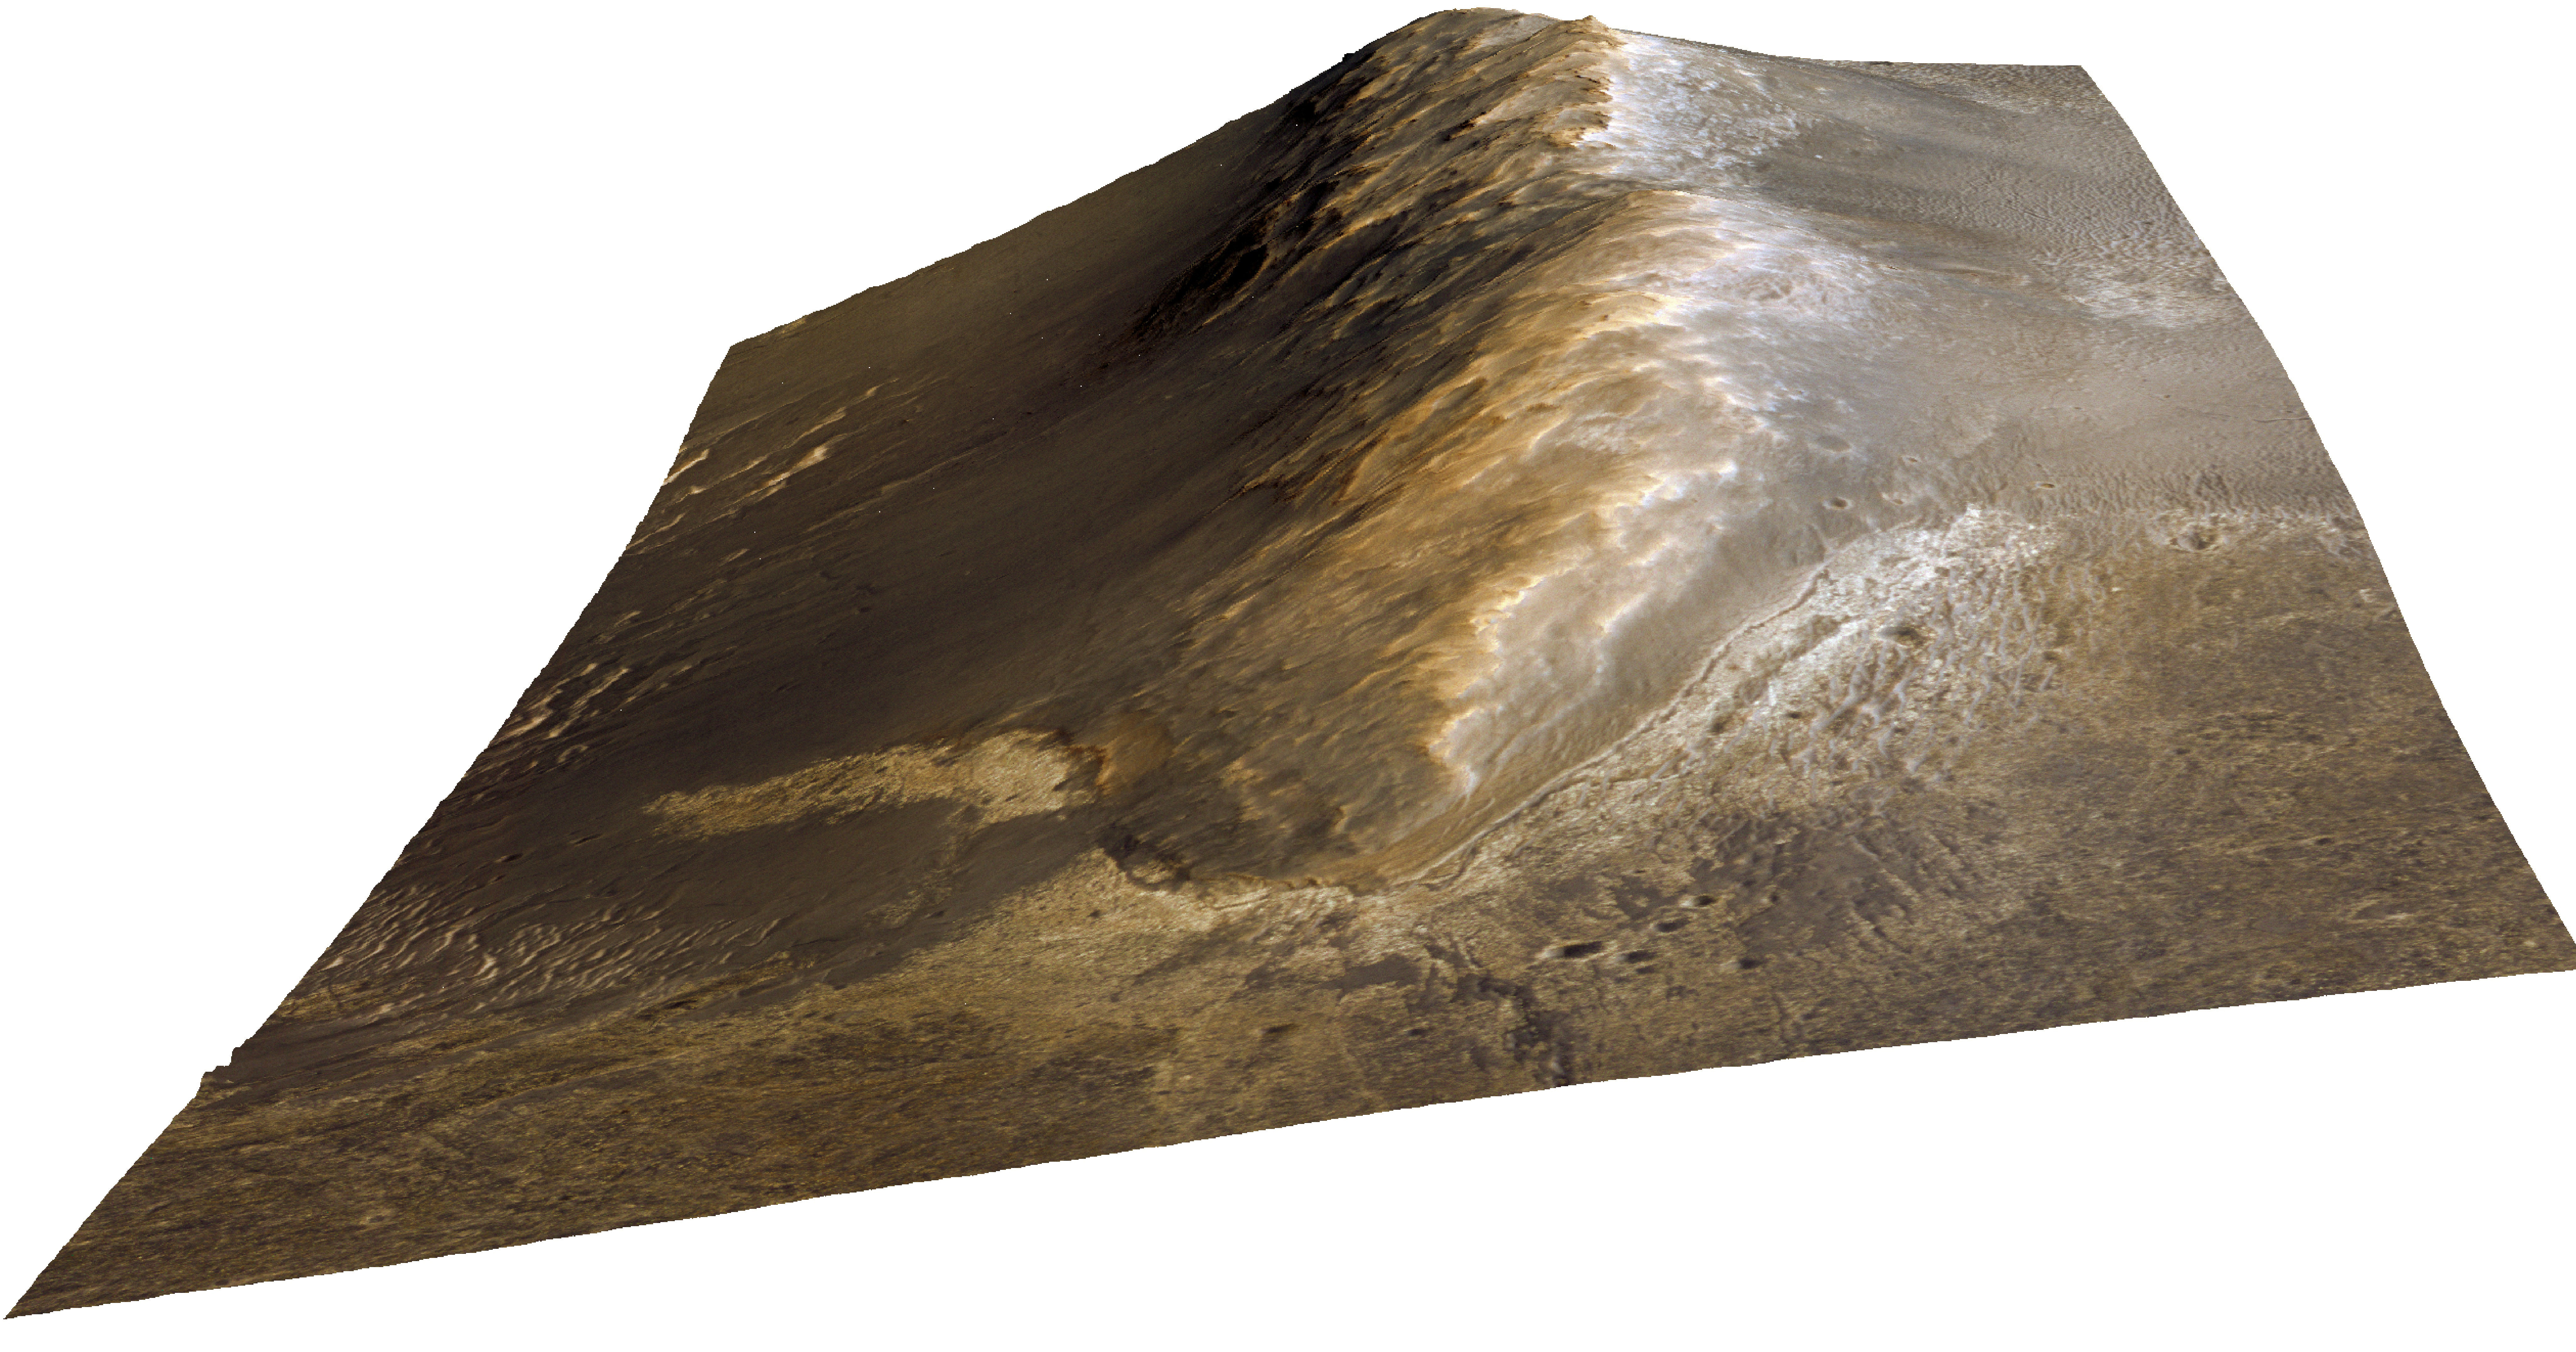

A New Perspective on Murray Ridge

Annotated Version

Perspective view of Murray Ridge, a rim segment of the 14 mile (22 kilometer) wide ancient Endeavour Crater. The locations where the Mars Exploration Rover “Opportunity” acquired Pancam and Navcam image mosaics of the ridge are shown.

The view is shown with a three times vertical scale exaggeration. For the area shown on this view the ridge at its highest point rises approximately 66 feet (20 meters) relative to the plains to the west.

This view of Murray Ridge was generated from HiRISE ESP_032573_1775_color.jp2 image data and a digital topographic map generated from stereo HiRISE coverage. Blue-green, red, and near-infrared wavelength data were assigned to blue, green, and red colors in this false color view.

Credit: NASA/JPL-Caltech/Univ. of Arizona